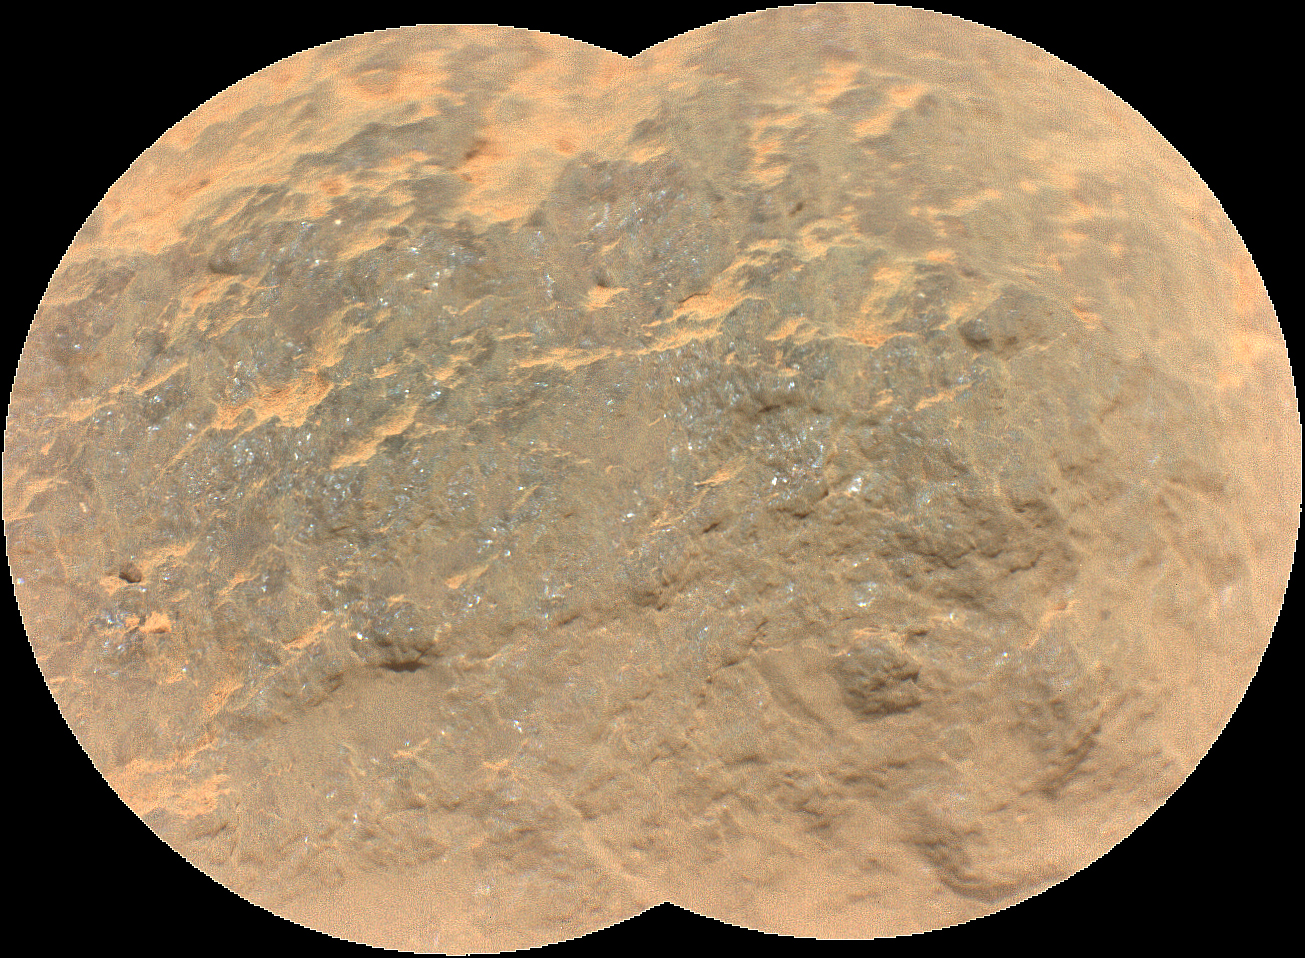

SuperCam Close-Up of Yeehgo Target

Combining two images, this mosaic shows a close-up view of the rock target named “Yeehgo” from the SuperCam instrument on NASA’s Perseverance rover on Mars. The component images were taken by SuperCam’s Remote Micro-Imager (RMI) on March 7, 2021 (the 16th Martian day, or sol, of Perseverance’s mission on Mars). To be compatible with the rover’s software, “Yeehgo” is an alternative spelling of “Yéigo,” the Navajo word for diligent.

The target is 10.9 feet (3.325 meters) from the rover. Each of the two images in the mosaic shows a field of view 2.5 inches (6.2 centimeters) in diameter.

Perseverance’s Navigation Cameras (Nav Cam) and Mastcam-Z instrument also took images of that area at the same time to provide multiple views of the rock target, as seen in the annotated version of this image.

A key objective for Perseverance’s mission on Mars is astrobiology, including the search for signs of ancient microbial life. The rover will characterize the planet’s geology and past climate, pave the way for human exploration of the Red Planet, and be the first mission to collect and cache Martian rock and regolith (broken rock and dust).

Subsequent NASA missions, in cooperation with ESA (European Space Agency), would send spacecraft to Mars to collect these sealed samples from the surface and return them to Earth for in-depth analysis.

The Mars 2020 Perseverance mission is part of NASA’s Moon to Mars exploration approach, which includes Artemis missions to the Moon that will help prepare for human exploration of the Red Planet.

NASA’s Jet Propulsion Laboratory, which is managed for NASA by Caltech in Pasadena, California, built and manages operations of the Perseverance rover.

Credit: NASA/JPL-Caltech/LANL/CNES/CNRS/ASU/MSSS